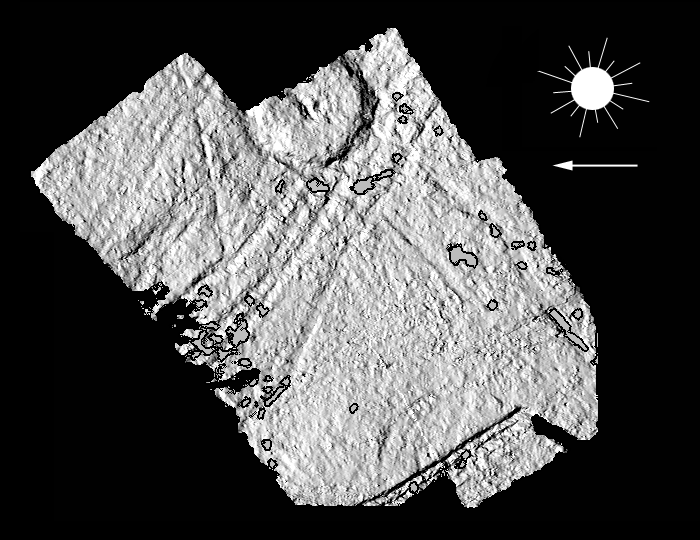

Topography Around Europa’s Cilix Crater

This shaded relief highlights relative elevations around Cilix crater on Jupiter’s moon, Europa. North is to the top of the picture which was created by shading a model of the surface with the brightnesses resulting from artificial illumination. The sun illumination was artificially computed to be shining from the right (east) while 60 degrees above the horizon. Several images of Cilix, obtained at varying viewing geometries are combined to calculate a three dimensional surface model.

The Cilix impact structure is situated at about 180 degrees longitude near Europa’s equator. The crater is 20 kilometers (12 miles) across, with rims as high as 500 meters (545 yards). The massif near the crater center is as high as the rim. While the western portion of the rim shows pronounced slumping of the crater walls, the opposite rim does not. The crater floor appears to have rebounded into a domed shape. Linear ridges in the shaded relief may be double ridges which are not fully resolved by the topographic model.

The stereo perspective combines images obtained from different camera positions. Such a three dimensional model is similar to the three dimensional scenes our brains construct from images seen by the left and right eyes. The figure uses uniformly grey patches, outlined in black, to indicate locations where gaps in the data prevented three dimensional modelling. The best resolution is 65 meters per picture element. The stereo images were taken on May 31st, 1998 at ranges of 12,300 kilometers (7,650 miles) and 4,500 kilometers (2,800 miles) by the Solid State Imaging (SSI) system on NASA’s Galileo spacecraft.

The Jet Propulsion Laboratory, Pasadena, CA manages the Galileo mission for NASA’s Office of Space Science, Washington, DC.

Credit: NASA/JPL/DLR